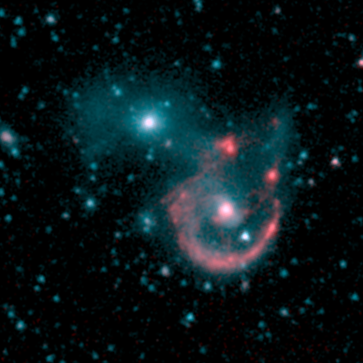

Interacting Galaxy Pair Arp 107

NASA's Spitzer Space Telescope's sensitive infrared detectors map out faint regions of new star formation in this pair of colliding galaxies known as Arp 107. Like a beautiful pearl necklace, young star clusters have formed along the ring-like tidal arm in this system. Spitzer images at 8 microns (middle picture) provide a clear view of these clumps of young stars. In contrast, in the shorter wavelength 3.6 micron band (left picture), the older stars in the small companion to the northeast and the bridge connecting the two galaxies are bright. The color-coded multi-band picture (right picture; red=8.0 microns, blue=3.6 microns) emphasizes this difference in stellar ages.

North is up and east is to the left on these images. The field of view is 3 arcminutes.

These Spitzer images were presented at the American Astronomical Society meeting in Minneapolis, Minnesota, on May 30, 2005. A journal article with a detailed analysis of these maps was submitted to the Astronomical Journal.

Credit: NASA/JPL-Caltech/B. J. Smith (East Tennesee State University)